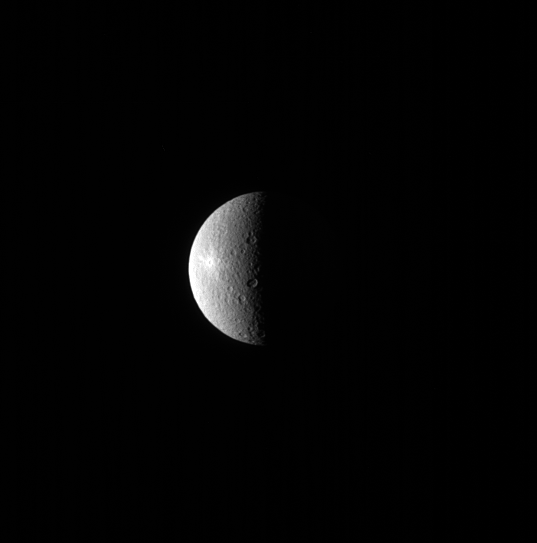

Little Bright Spot

A bright spot can be seen on the left side of Rhea in this image. The spot is the crater Inktomi, named for a Lakota spider spirit.

Inktomi is believed to be the youngest feature on Rhea (949 miles or 1527 kilometers across). The relative youth of the feature is evident by its brightness. Material that is newly excavated from below the moon’s surface and tossed across the surface by a cratering event, appears bright. But as the newly exposed surface is subjected to the harsh space environment, it darkens. This is one technique scientists use to date features on surfaces.

This view looks toward the trailing hemisphere of Rhea. North on Rhea is up and rotated 21 degrees to the left. The image was taken in visible light with the Cassini spacecraft narrow-angle camera on July 29, 2013.

The view was obtained at a distance of approximately 1.0 million miles (1.6 million kilometers) from Rhea. Image scale is 6 miles (10 kilometers) per pixel.

The Cassini-Huygens mission is a cooperative project of NASA, the European Space Agency and the Italian Space Agency. NASA’s Jet Propulsion Laboratory, a division of the California Institute of Technology in Pasadena, manages the mission for NASA’s Science Mission Directorate, Washington. The Cassini orbiter and its two onboard cameras were designed, developed and assembled at JPL. The imaging operations center is based at the Space Science Institute in Boulder, Colo.

Credit: NASA/JPL-Caltech/Space Science Institute